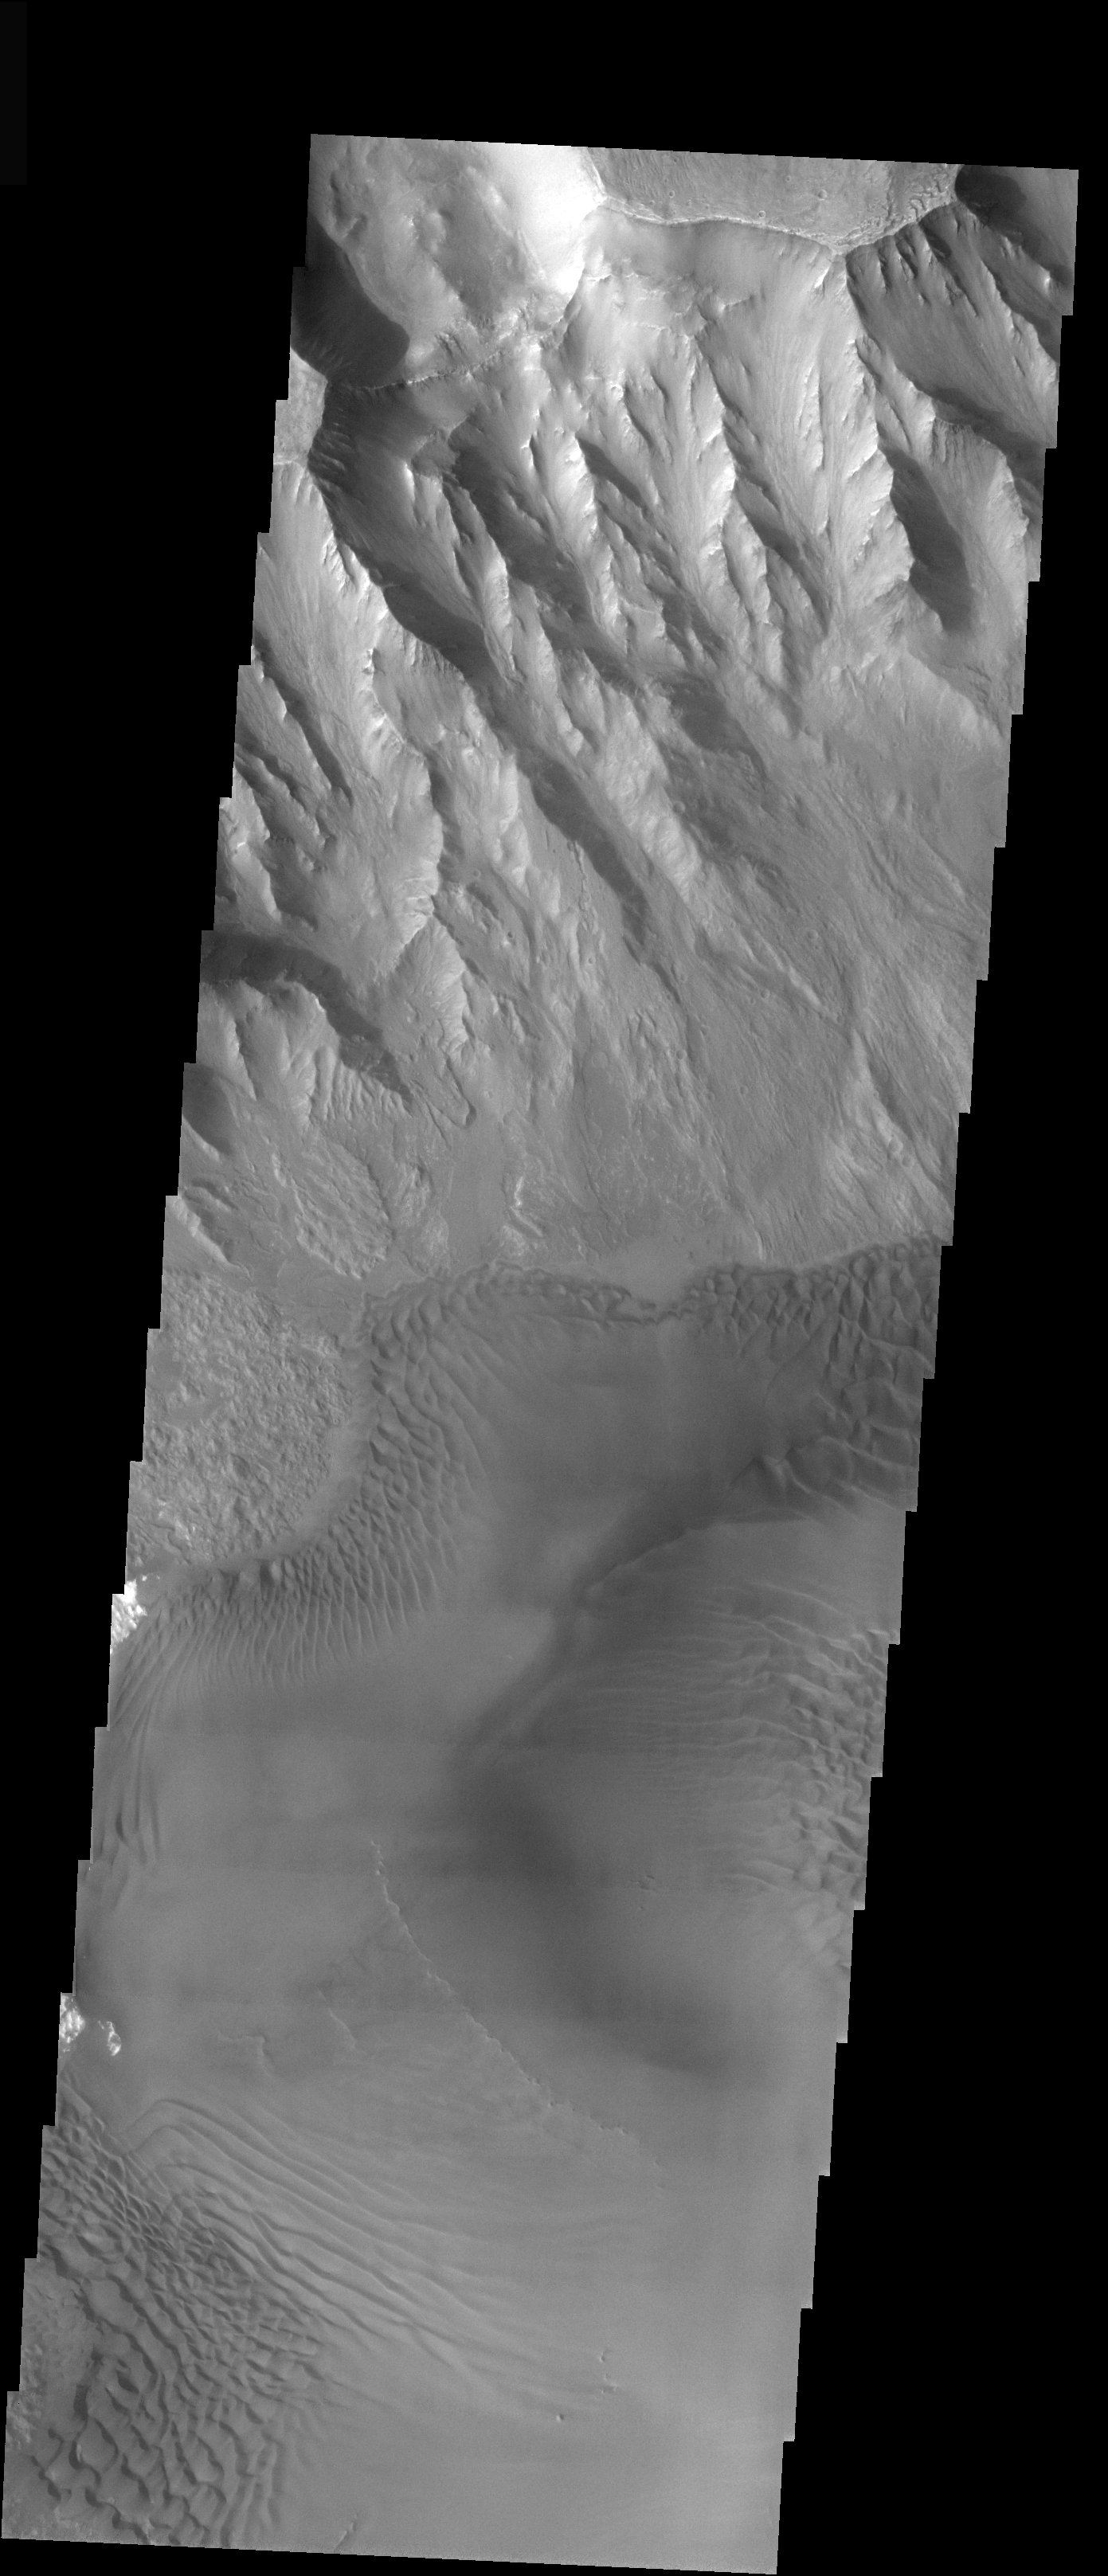

Sea of Sand in Juventae Chasma

Released 17 December 2003

The steep walls of Juventae Chasma tower over the wide variety of landforms on the floor of the canyon (see related image). Here, in the southernmost portion of the chasma, vast sheets of sand overlay one another and pile against the canyon walls. Fantastic dune patterns have formed as wind swirled around the head of the canyon.

Image information: VIS instrument. Latitude -4.5, Longitude 297.2 East (62.8 West). 19 meter/pixel resolution.

Note: this THEMIS visual image has not been radiometrically nor geometrically calibrated for this preliminary release. An empirical correction has been performed to remove instrumental effects. A linear shift has been applied in the cross-track and down-track direction to approximate spacecraft and planetary motion. Fully calibrated and geometrically projected images will be released through the Planetary Data System in accordance with Project policies at a later time.

NASA’s Jet Propulsion Laboratory manages the 2001 Mars Odyssey mission for NASA’s Office of Space Science, Washington, D.C. The Thermal Emission Imaging System (THEMIS) was developed by Arizona State University, Tempe, in collaboration with Raytheon Santa Barbara Remote Sensing. The THEMIS investigation is led by Dr. Philip Christensen at Arizona State University. Lockheed Martin Astronautics, Denver, is the prime contractor for the Odyssey project, and developed and built the orbiter. Mission operations are conducted jointly from Lockheed Martin and from JPL, a division of the California Institute of Technology in Pasadena.

Credit: NASA/JPL/ASU